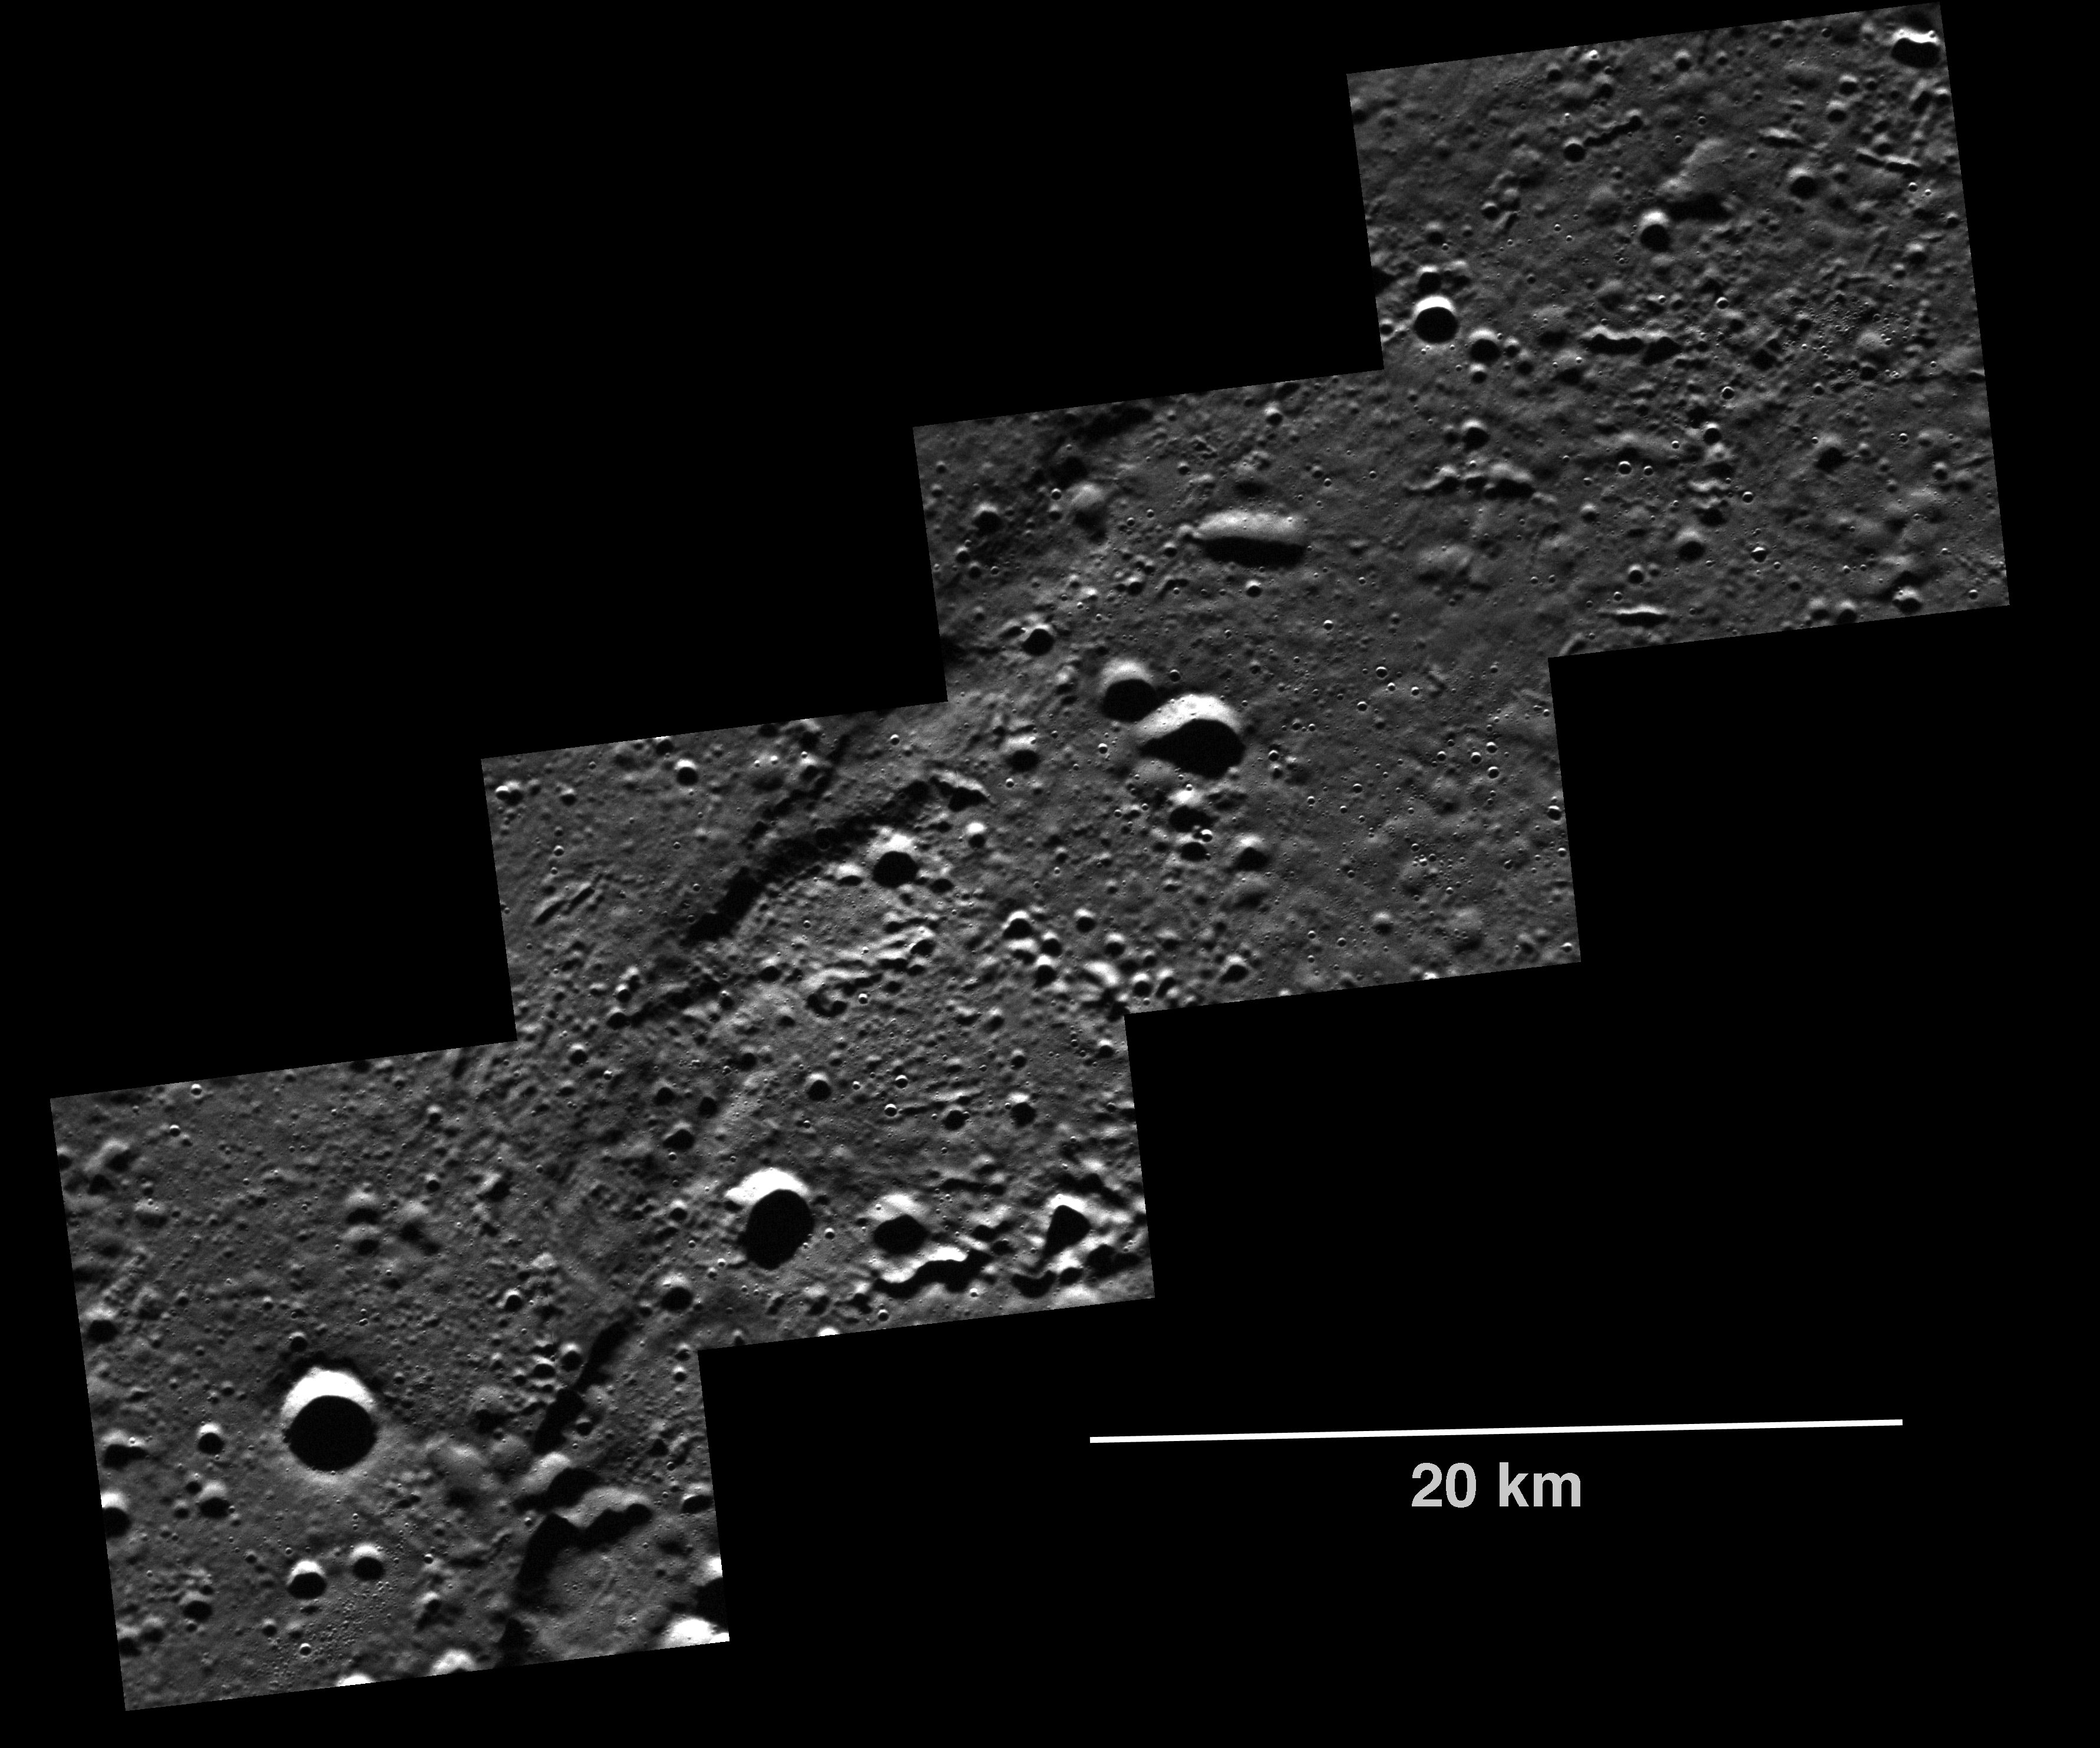

Targeted Observations Reveal Unprecedented Detail

MDIS acquires targeted images of small areas on Mercury’s surface at resolutions much higher than those of the morphology, stereo, or color base maps. It is not possible to cover all of Mercury’s surface at such high resolutions during MESSENGER’s one-year primary mission, but several areas of high scientific interest are generally imaged in this mode each week. Additionally, as new features of particular science interest are imaged from orbit, targets are added to a database list and will be imaged if possible at higher resolution by MDIS, or with multiple instruments, the next time that area of Mercury is in view from the spacecraft. This image is a mosaic of four images from a targeted observation acquired at 15 m/pixel, a resolution that is more than an order of magnitude improvement over the surface morphology base map. These ultra-high-resolution images are revealing Mercury’s surface in unprecedented detail.

On March 17, 2011 (March 18, 2011, UTC), MESSENGER became the first spacecraft ever to orbit the planet Mercury. The mission is currently in its commissioning phase, during which spacecraft and instrument performance are verified through a series of specially designed checkout activities. In the course of the one-year primary mission, the spacecraft’s seven scientific instruments and radio science investigation will unravel the history and evolution of the Solar System’s innermost planet. Visit the Why Mercury? section of this website to learn more about the science questions that the MESSENGER mission has set out to answer.

Date acquired: April 21, 2011
Image Mission Elapsed Time (MET): 211851682, 211851687, 211851692, 211851697
Image ID: 157545-48
Instrument: Narrow Angle Camera (NAC) of the Mercury Dual Imaging System (MDIS)
Center Latitude: 83.12°
Center Longitude: 291.6° E
Resolution: 15 meters/pixel
Scale: 20 kilometer scale bar given on image
Incidence Angle: 82.9°
Emission Angle: 12.4°
Phase Angle: 70.4°

These images are from MESSENGER, a NASA Discovery mission to conduct the first orbital study of the innermost planet, Mercury. For information regarding the use of images, see the MESSENGER image use policy.

Credit: NASA/Johns Hopkins University Applied Physics Laboratory/Carnegie Institution of Washington